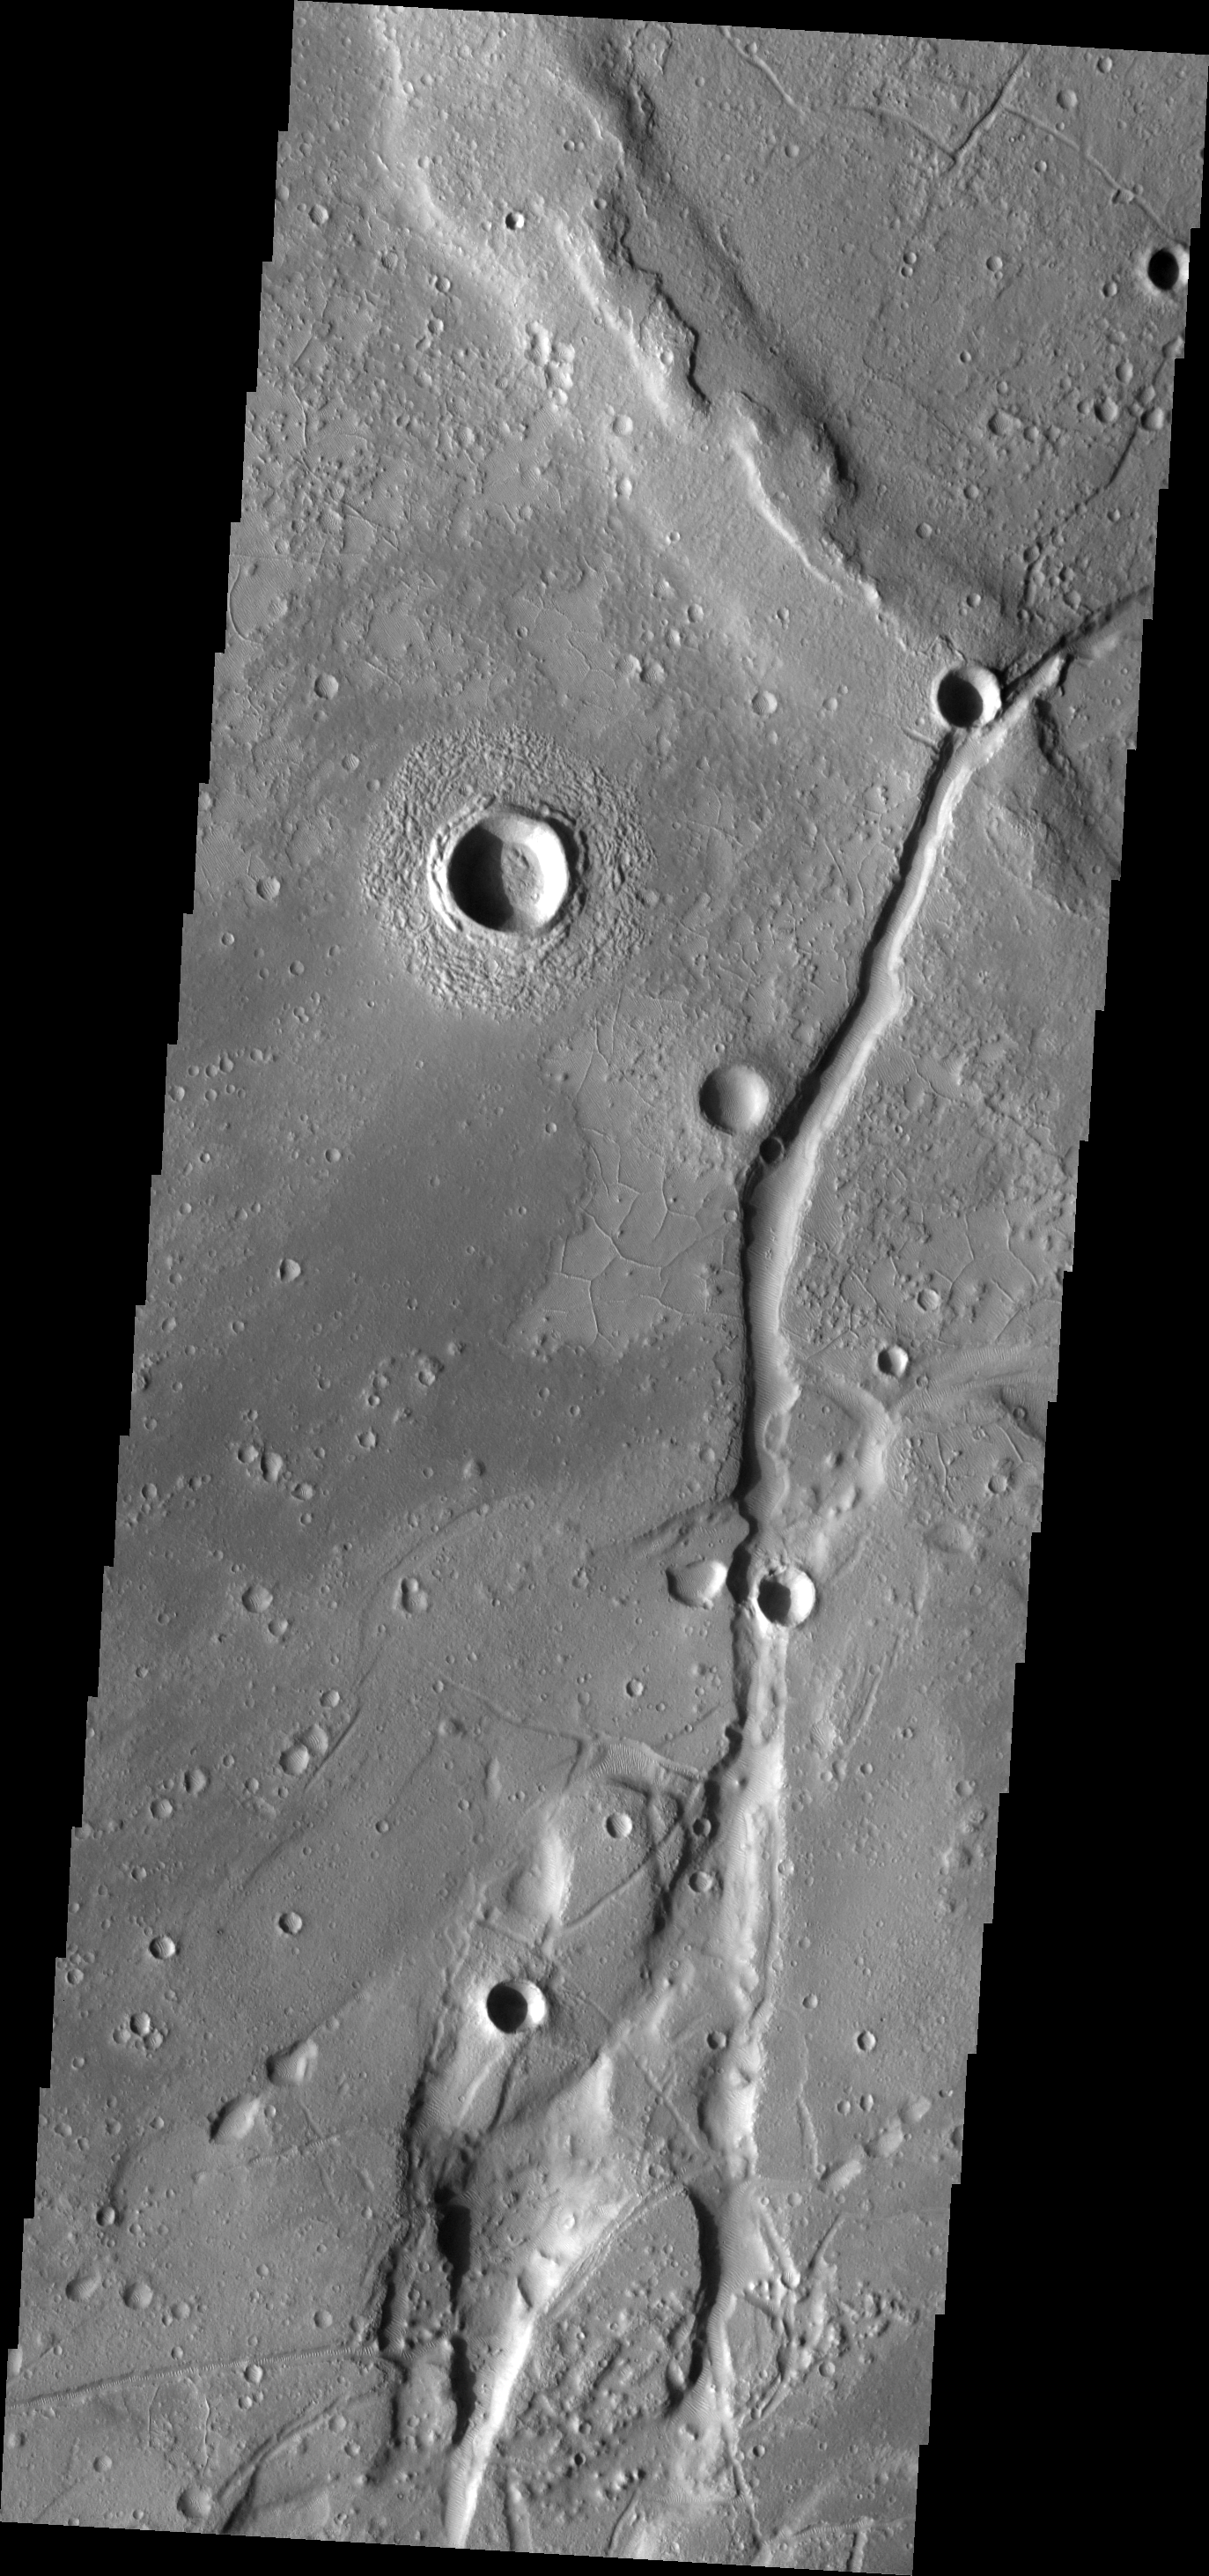

Orthogonal Ridges

This VIS image is located east of the major fracture system of Tempe Terra. The small ridges intersect to form polygons.

Image information: VIS instrument. Latitude 35.7N, Longitude 295.9E. 19 meter/pixel resolution.

Please see the THEMIS Data Citation Note for details on crediting THEMIS images.

Note: this THEMIS visual image has not been radiometrically nor geometrically calibrated for this preliminary release. An empirical correction has been performed to remove instrumental effects. A linear shift has been applied in the cross-track and down-track direction to approximate spacecraft and planetary motion. Fully calibrated and geometrically projected images will be released through the Planetary Data System in accordance with Project policies at a later time.

NASA’s Jet Propulsion Laboratory manages the 2001 Mars Odyssey mission for NASA’s Office of Space Science, Washington, D.C. The Thermal Emission Imaging System (THEMIS) was developed by Arizona State University, Tempe, in collaboration with Raytheon Santa Barbara Remote Sensing. The THEMIS investigation is led by Dr. Philip Christensen at Arizona State University. Lockheed Martin Astronautics, Denver, is the prime contractor for the Odyssey project, and developed and built the orbiter. Mission operations are conducted jointly from Lockheed Martin and from JPL, a division of the California Institute of Technology in Pasadena.

Credit: NASA/JPL/ASU